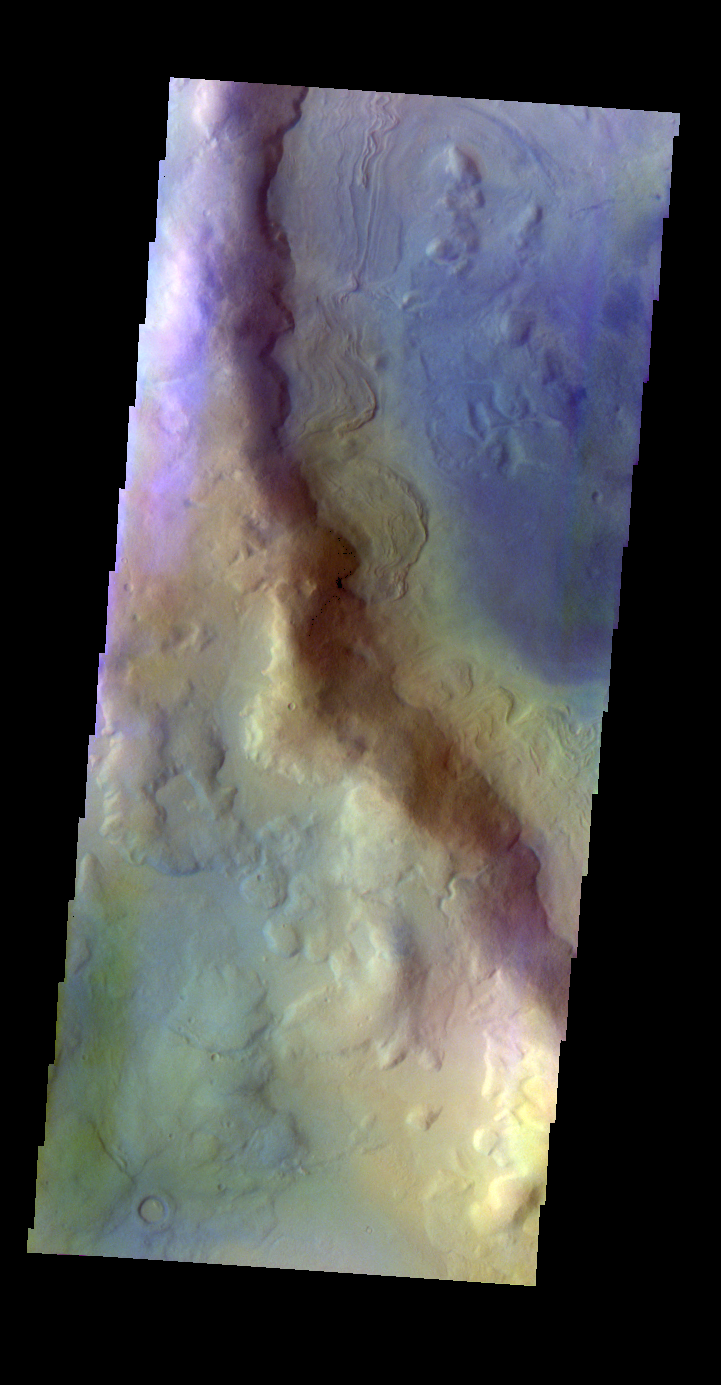

Renaudot Crater – False Color

The THEMIS VIS camera contains 5 filters. The data from different filters can be combined in multiple ways to create a false color image. These false color images may reveal subtle variations of the surface not easily identified in a single band image. Today’s false color image shows part of Renaudot Crater.

Credit: NASA/JPL-Caltech/ASU